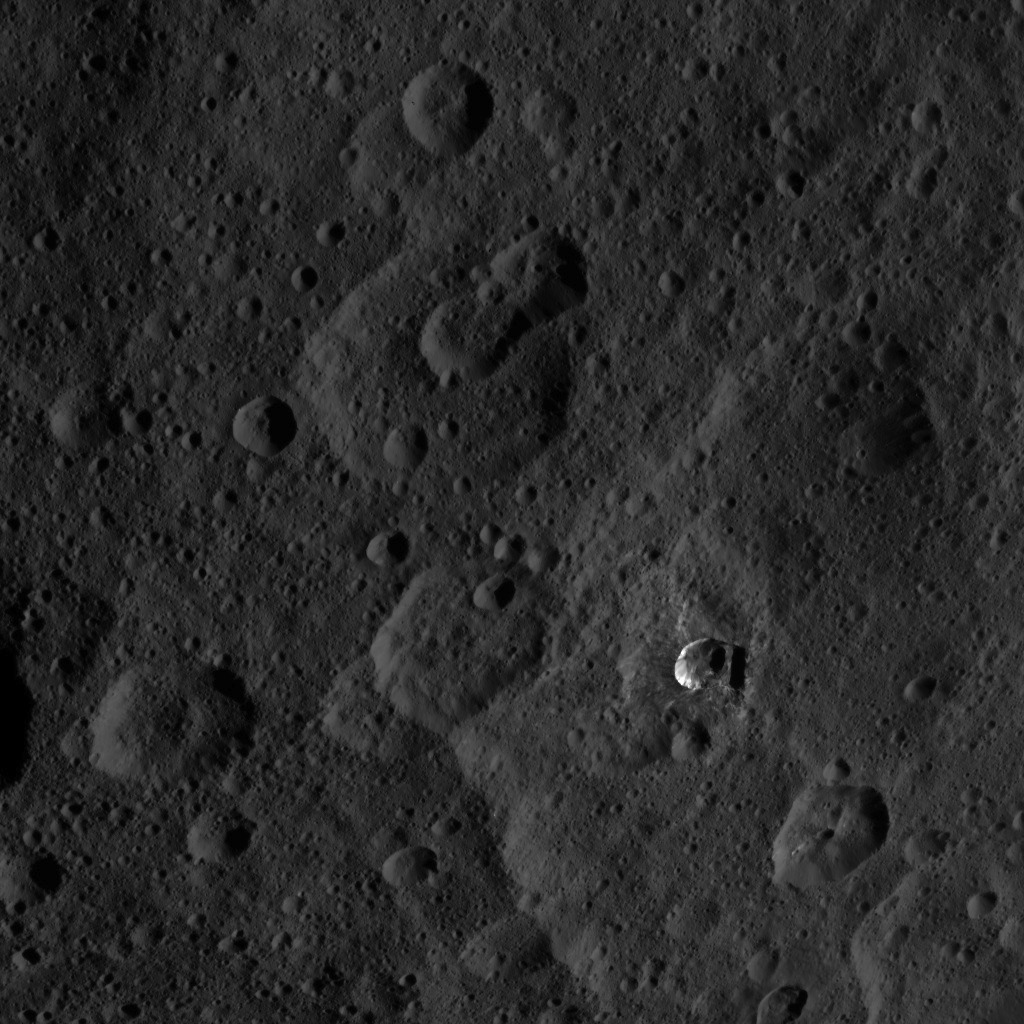

Dawn HAMO Image 37

This image, taken by NASA’s Dawn spacecraft, shows a portion of the northern hemisphere of dwarf planet Ceres from an altitude of 915 miles (1,470 kilometers). The image was taken on Sept. 20, 2015, and has a resolution of 450 feet (140 meters) per pixel.

Dawn’s mission is managed by JPL for NASA’s Science Mission Directorate in Washington. Dawn is a project of the directorate’s Discovery Program, managed by NASA’s Marshall Space Flight Center in Huntsville, Alabama. UCLA is responsible for overall Dawn mission science. Orbital ATK, Inc., in Dulles, Virginia, designed and built the spacecraft. The German Aerospace Center, the Max Planck Institute for Solar System Research, the Italian Space Agency and the Italian National Astrophysical Institute are international partners on the mission team.

Credit: NASA/JPL-Caltech/UCLA/MPS/DLR/IDA